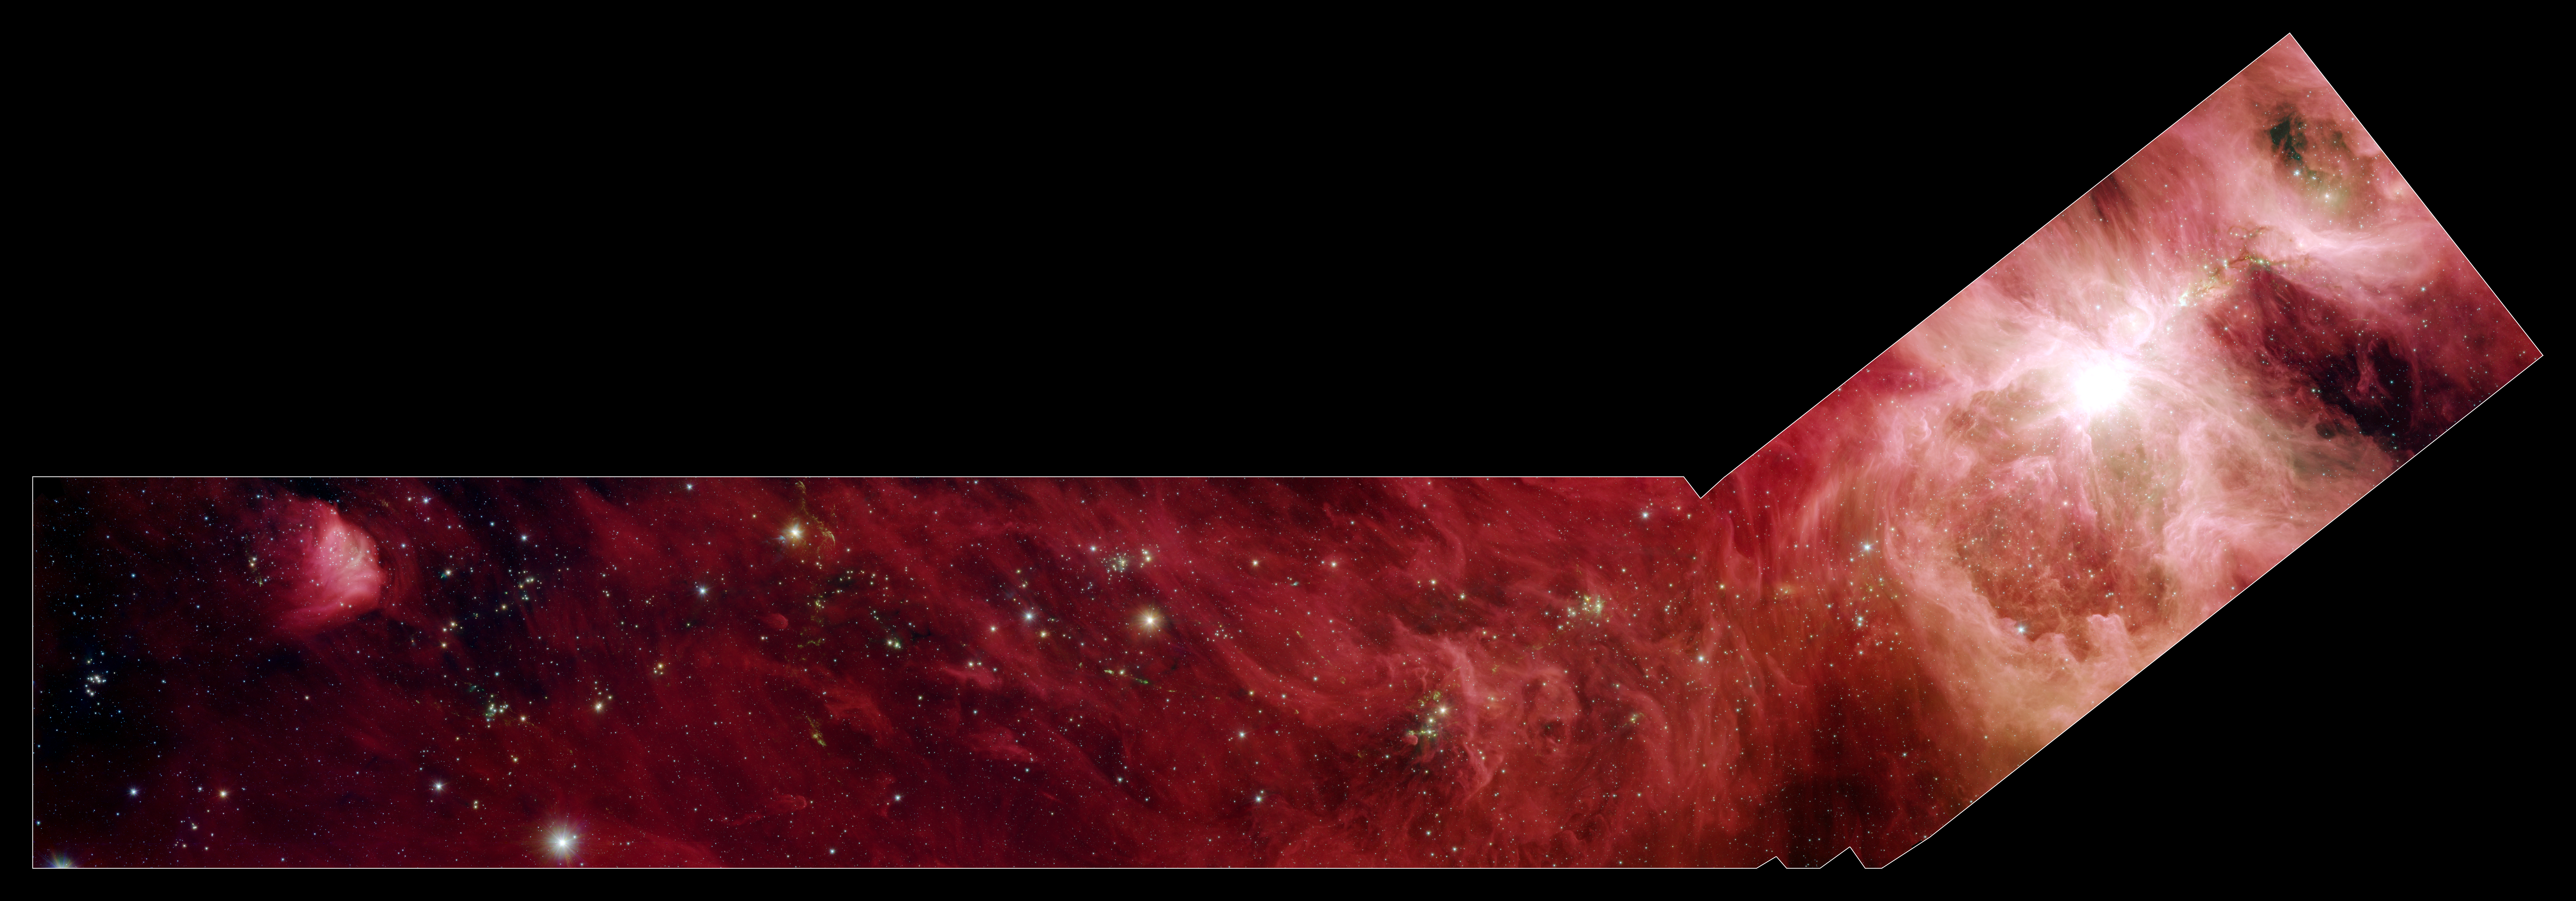

A Slice of Orion

Extended Orion Nebula Cloud

This image composite shows a part of the Orion constellation surveyed by NASA’s Spitzer Space Telescope. The shape of the main image was designed by astronomers to roughly follow the shape of Orion cloud A, an enormous star-making factory containing about 1,800 young stars. This giant cloud includes the famous Orion nebula (bright circular area in “blade” part of hockey stick-shaped box at the bottom), which is visible to the naked eye on a clear, dark night as a fuzzy star in the hunter constellation’s sword.

The region that makes up the shaft part of the hockey stick box stretches 70 light-years beyond the Orion nebula. This particular area does not contain massive young stars like those of the Orion nebula, but is filled with 800 stars about the same mass as the sun. These sun-like stars don’t live in big “cities,” or clusters, of stars like the one in the Orion nebula; instead, they can be found in small clusters (right inset), or in relative isolation (middle insert).

In the right inset, developing stars are illuminating the dusty cloud, creating small wisps that appear greenish. The stars also power speedy jets of gas (also green), which glow as the jets ram into the cloudy material.

Since infrared light can penetrate through dust, we see not only stars within the cloud, but thousands of stars many light-years behind it, which just happen to be in the picture like unwanted bystanders. Astronomers carefully separate the young stars in the Orion cloud complex from the bystanders by looking for their telltale infrared glow.

The infrared image shows light captured by Spitzer’s infrared array camera. Light with wavelengths of 8 and 5.8 microns (red and orange) comes mainly from dust that has been heated by starlight. Light of 4.5 microns (green) shows hot gas and dust; and light of 3.6 microns (blue) is from starlight.

Credit: NASA/JPL-Caltech/Univ. of Toledo/NOAO